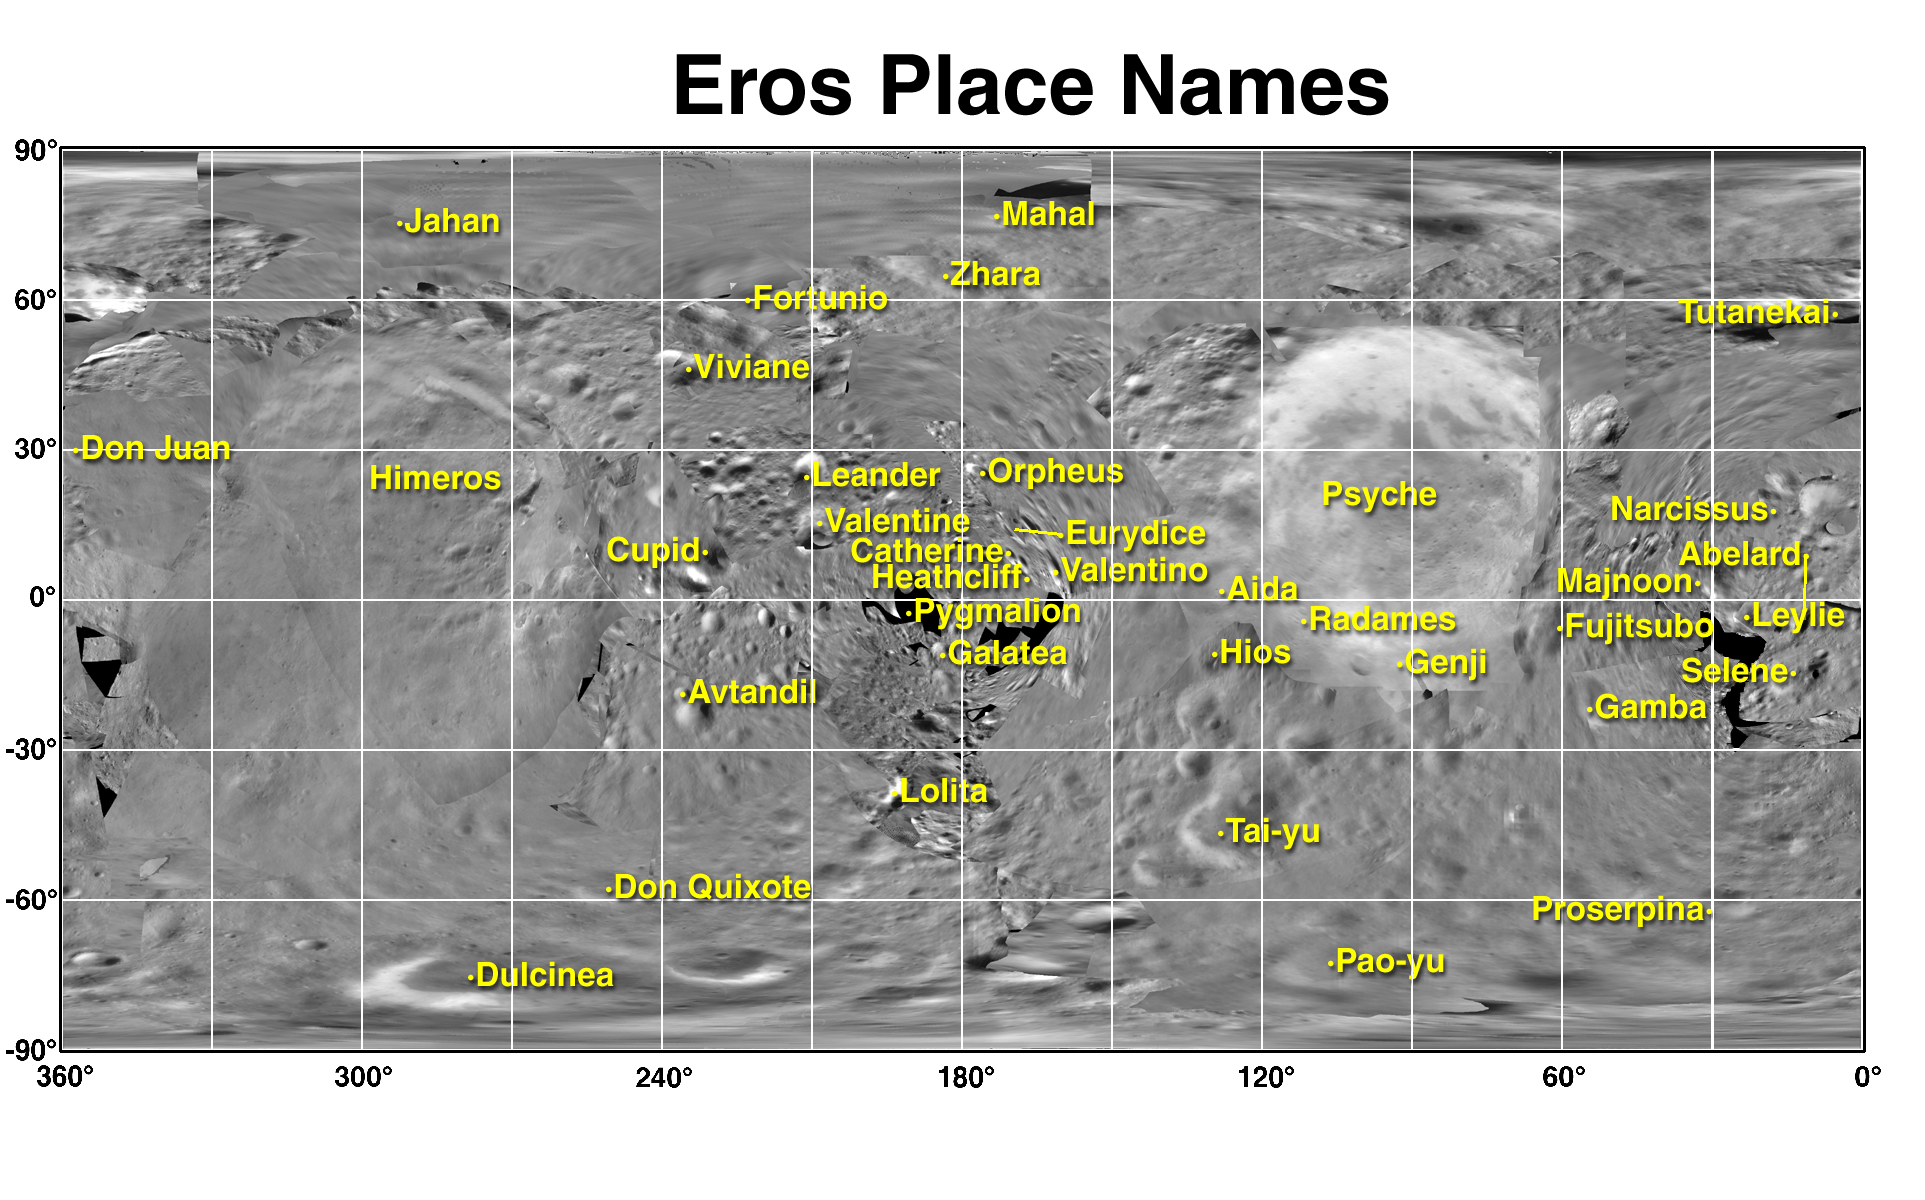

Eros Map and Place Names

This simple cylindrical projection of an image mosaic of Eros is labeled with proposed names for most of the larger features on the asteroid. Because the images in the mosaic cover an irregularly-shaped object viewed under greatly varying lighting and viewing geometries, it is not possible to match boundaries of images perfectly. The names shown here permit those studying the asteroid to have a consistent “geography” for reference. The theme of the names is famous lovers from history and fiction, taken from different cultures. The name of the largest feature, Himeros, comes from Greek mythology for personification of the longing of love and an attendant of Eros.

Built and managed by The Johns Hopkins University Applied Physics Laboratory, Laurel, Maryland, NEAR was the first spacecraft launched in NASA’s Discovery Program of low-cost, small-scale planetary missions. See the NEAR web page at http://near.jhuapl.edu/ for more details.

Credit: NASA/JPL/JHUAPL